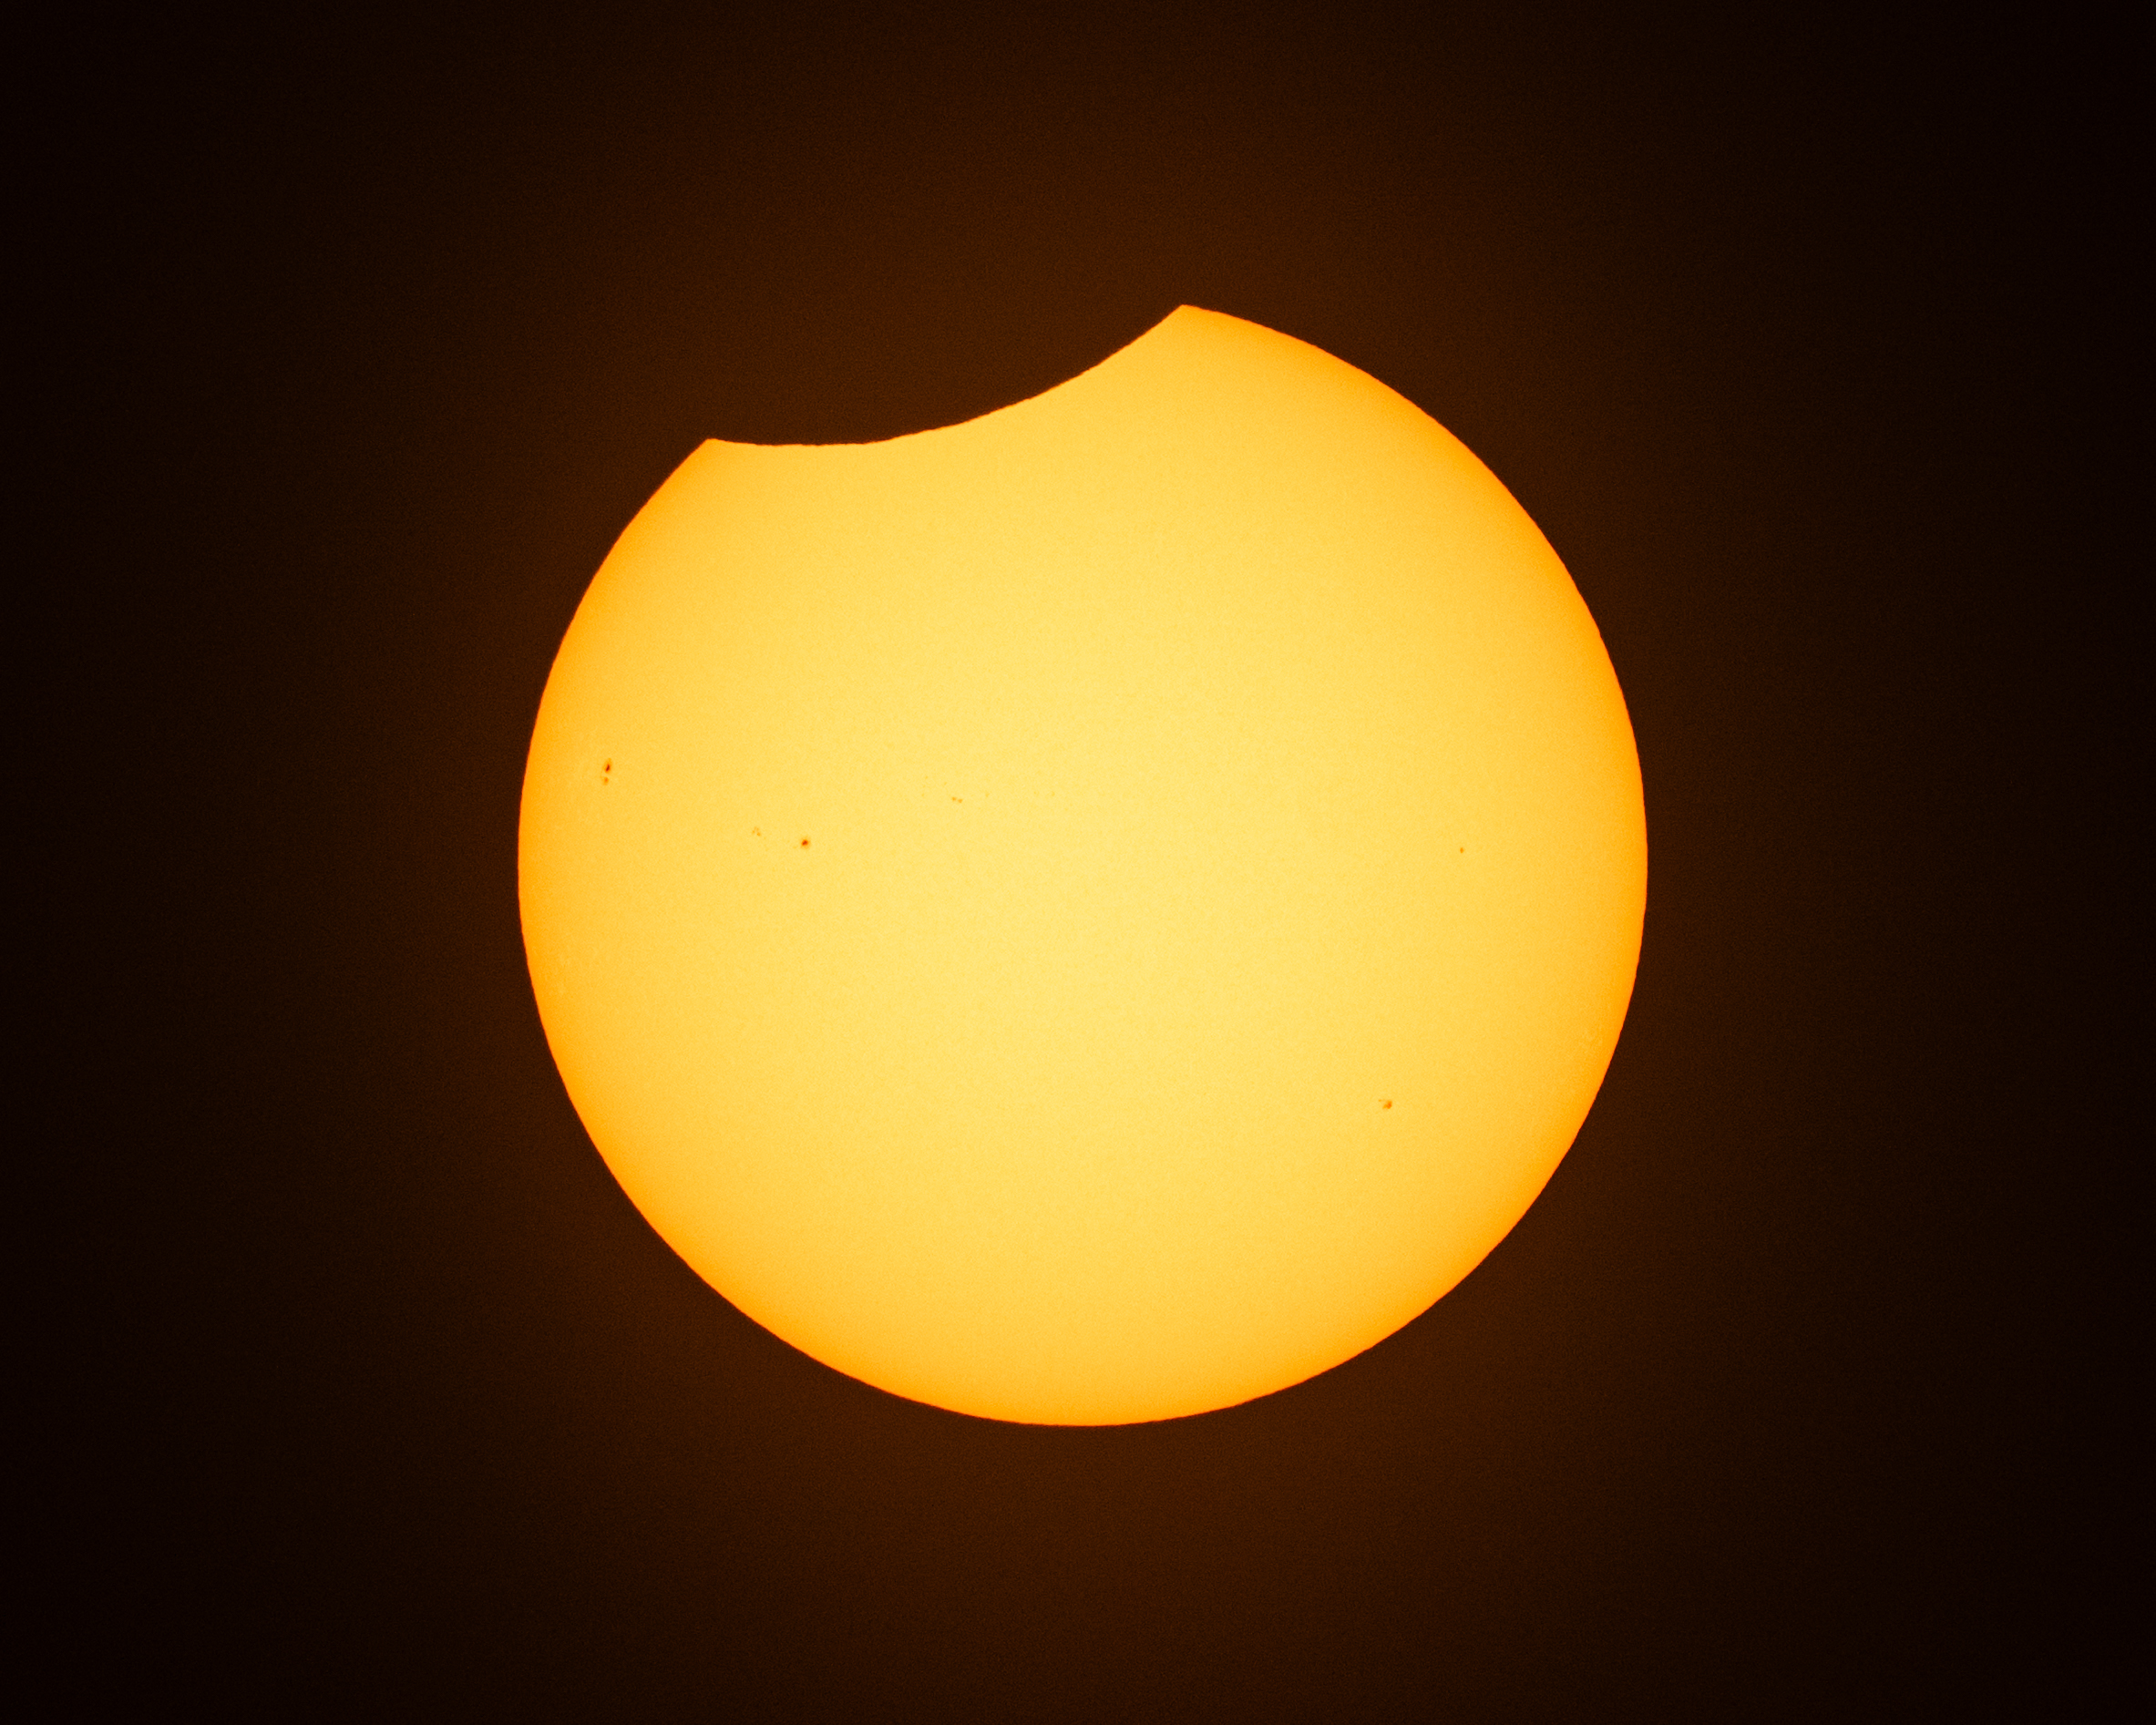

2026 Solar Eclipse

The Moon is seen passing in front of the Sun during a solar eclipse from Washington, Wednesday, Aug. 12, 2026. A total solar eclipse swept across parts of Greenland, Iceland, northern Russia, the Atlantic Ocean, Spain, and a small corner of Portugal. A partial eclipse was visible in parts of the U.S., most of Canada, much of Europe, and northwest Africa.

Credit: NASA/Keegan Barber